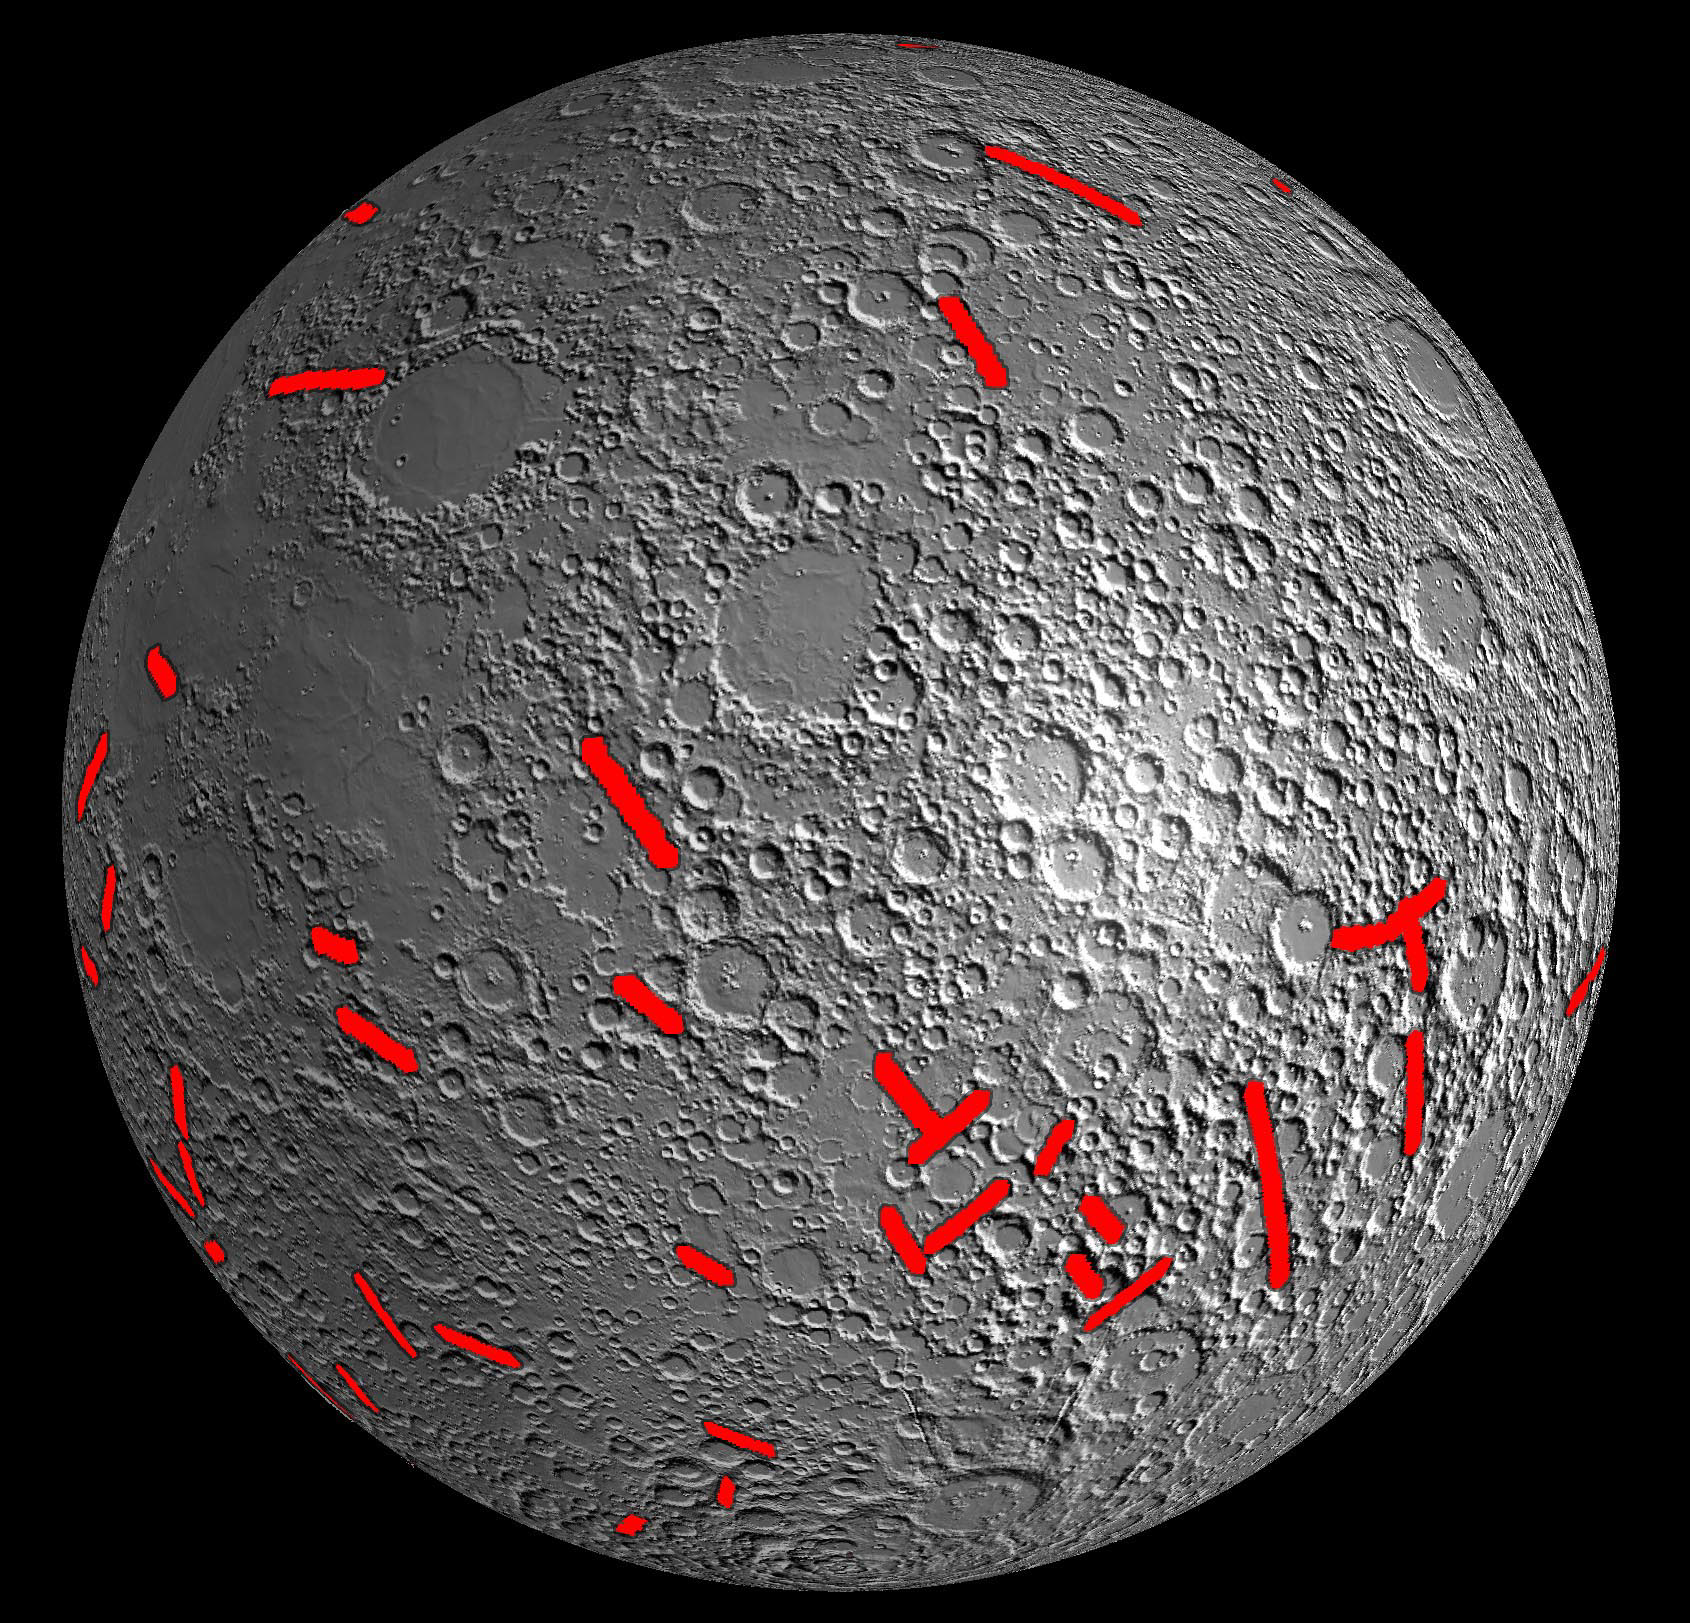

Moon Dike Map

This map of one side of the moon shows the location of some of the giant dikes identified by NASA’s GRAIL mission. These dikes are solidified magma filled cracks with lengths up to 300 miles (480 kilometers) and widths of up to 24 miles (40 kilometers). The formation of these dikes tells us that the moon expanded during the first billion years of its history, with its radius increasing by as much as 3 miles (5 kilometers). This early expansion of the moon was previously predicted by theoretical models, and is now confirmed by GRAIL gravity data.

The base map consists of topographic shaded data from NASA’s Lunar Reconnaissance Orbiter’s Lunar Orbiter Laser Altimeter.

NASA’s Jet Propulsion Laboratory in Pasadena, Calif., manages the GRAIL mission for NASA’s Science Mission Directorate in Washington. The Massachusetts Institute of Technology, Cambridge, is home to the mission’s principal investigator, Maria Zuber. GRAIL is part of the Discovery Program managed at NASA’s Marshall Space Flight Center in Huntsville, Ala. Lockheed Martin Space Systems in Denver built the spacecraft. The California Institute of Technology in Pasadena manages JPL for NASA.

Credit: NASA/JPL-Caltech/CSM